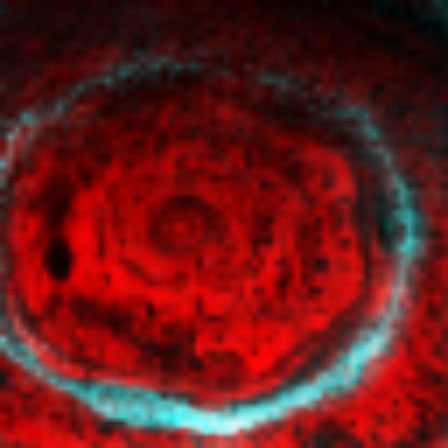

Saturn’s North Pole Hexagon and Aurora

This nighttime view of Saturn’s north pole by the visual and infrared mapping spectrometer on NASA’s Cassini orbiter reveals a dynamic, active planet at least 75 kilometers (47 miles) below the normal cloud tops seen in visible light. Clearly revealed is the bizarre six-sided hexagon feature present at the north pole.

This image is one of the first clear images of the north polar region ever acquired from a unique polar perspective. In this image, the blue color shows high-altitude emissions from atmospheric molecules excited by charged particles smashing into the atmosphere along Saturn’s powerful magnetic field lines, producing the aurora at very high altitudes in Saturn’s atmosphere. The red color indicates the amount of 5-micron wavelength radiation, or heat, generated in the depths of the warm interior of Saturn that escapes the planet. Clouds blocking this light are revealed as silhouettes against the background thermal glow of the planet.

This image is among the first to capture the entire hexagonal feature and north polar region in one shot. It is also one of the first polar views using Saturn’s thermal glow at 5 microns (seven times the wavelength visible to the human eye) as the light source. This allows polar cloud features to be revealed during the persistent nighttime conditions under way during north polar winter.

The hexagonal feature was originally discovered by NASA’s Voyager spacecraft in 1980, but those images and subsequent ground-based telescope images suffered from poor viewing perspectives, which placed the feature and the north pole at the extreme northern limb (edge) in those images.

The strong brightness of the hexagon feature indicates that it is primarily a clearing in the clouds, which extends deep into the atmosphere, at least down to the 3-bar (3-Earth atmospheres pressure) level, about 75 kilometers (47 miles) below the clouds and hazes seen in visible wavelengths. Thick clouds border both sides of the narrow feature, as indicated by the adjacent dark lanes paralleling the bright hexagon. This image and other images acquired over a 12-day period between Oct. 30 and Nov. 11, 2006, show that the feature is nearly stationary, and likely is an unusually strong pole-encircling planetary wave that extends deep into the atmosphere.

This image was acquired by the Cassini visual and infrared mapping spectrometer on Oct. 29, 2006, from an average distance of 905,000 kilometers (562,340 miles) above the clouds.

The Cassini-Huygens mission is a cooperative project of NASA, the European Space Agency and the Italian Space Agency. The Jet Propulsion Laboratory, a division of the California Institute of Technology in Pasadena, manages the mission for NASA’s Science Mission Directorate, Washington, D.C. The Cassini orbiter was designed, developed and assembled at JPL. The Visual and Infrared Mapping Spectrometer team is based at the University of Arizona, where this image was produced.

Credit: NASA/JPL/University of Arizona